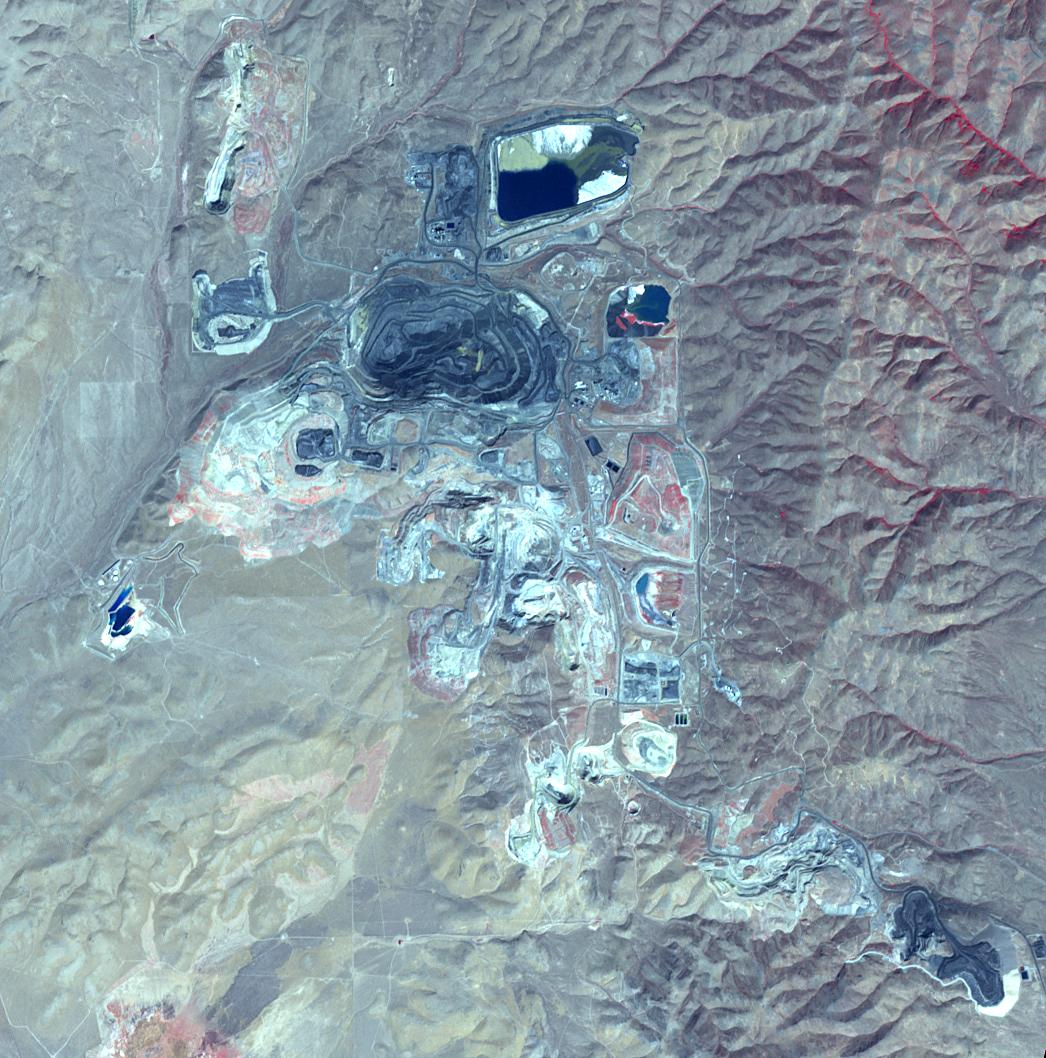

Goldstrike Mine, Nevada

The Goldstrike in northeast Nevada is the largest gold mine in North America. The mine complex, (including the Betze-Post-Screamer open-pit, and Meikle and Rodeo underground mines) is owned and operated by the world’s largest gold mining company, Barrick Gold. Gold occurs as microscopically fine grains, with an average grade of 0.1 ounces per ton of ore. Estimates of reserves are as high as 35 million ounces of gold. The image was acquired September 25, 2010, covers an area of 15 by 15 km, and is located at 41 degrees north, 116.4 degrees west.

With its 14 spectral bands from the visible to the thermal infrared wavelength region and its high spatial resolution of 15 to 90 meters (about 50 to 300 feet), ASTER images Earth to map and monitor the changing surface of our planet. ASTER is one of five Earth-observing instruments launched Dec. 18, 1999, on Terra. The instrument was built by Japan’s Ministry of Economy, Trade and Industry. A joint U.S./Japan science team is responsible for validation and calibration of the instrument and data products.

The broad spectral coverage and high spectral resolution of ASTER provides scientists in numerous disciplines with critical information for surface mapping and monitoring of dynamic conditions and temporal change. Example applications are: monitoring glacial advances and retreats; monitoring potentially active volcanoes; identifying crop stress; determining cloud morphology and physical properties; wetlands evaluation; thermal pollution monitoring; coral reef degradation; surface temperature mapping of soils and geology; and measuring surface heat balance.

The U.S. science team is located at NASA’s Jet Propulsion Laboratory, Pasadena, Calif. The Terra mission is part of NASA’s Science Mission Directorate, Washington, D.C.

Credit: NASA/METI/AIST/Japan Space Systems, and U.S./Japan ASTER Science Team